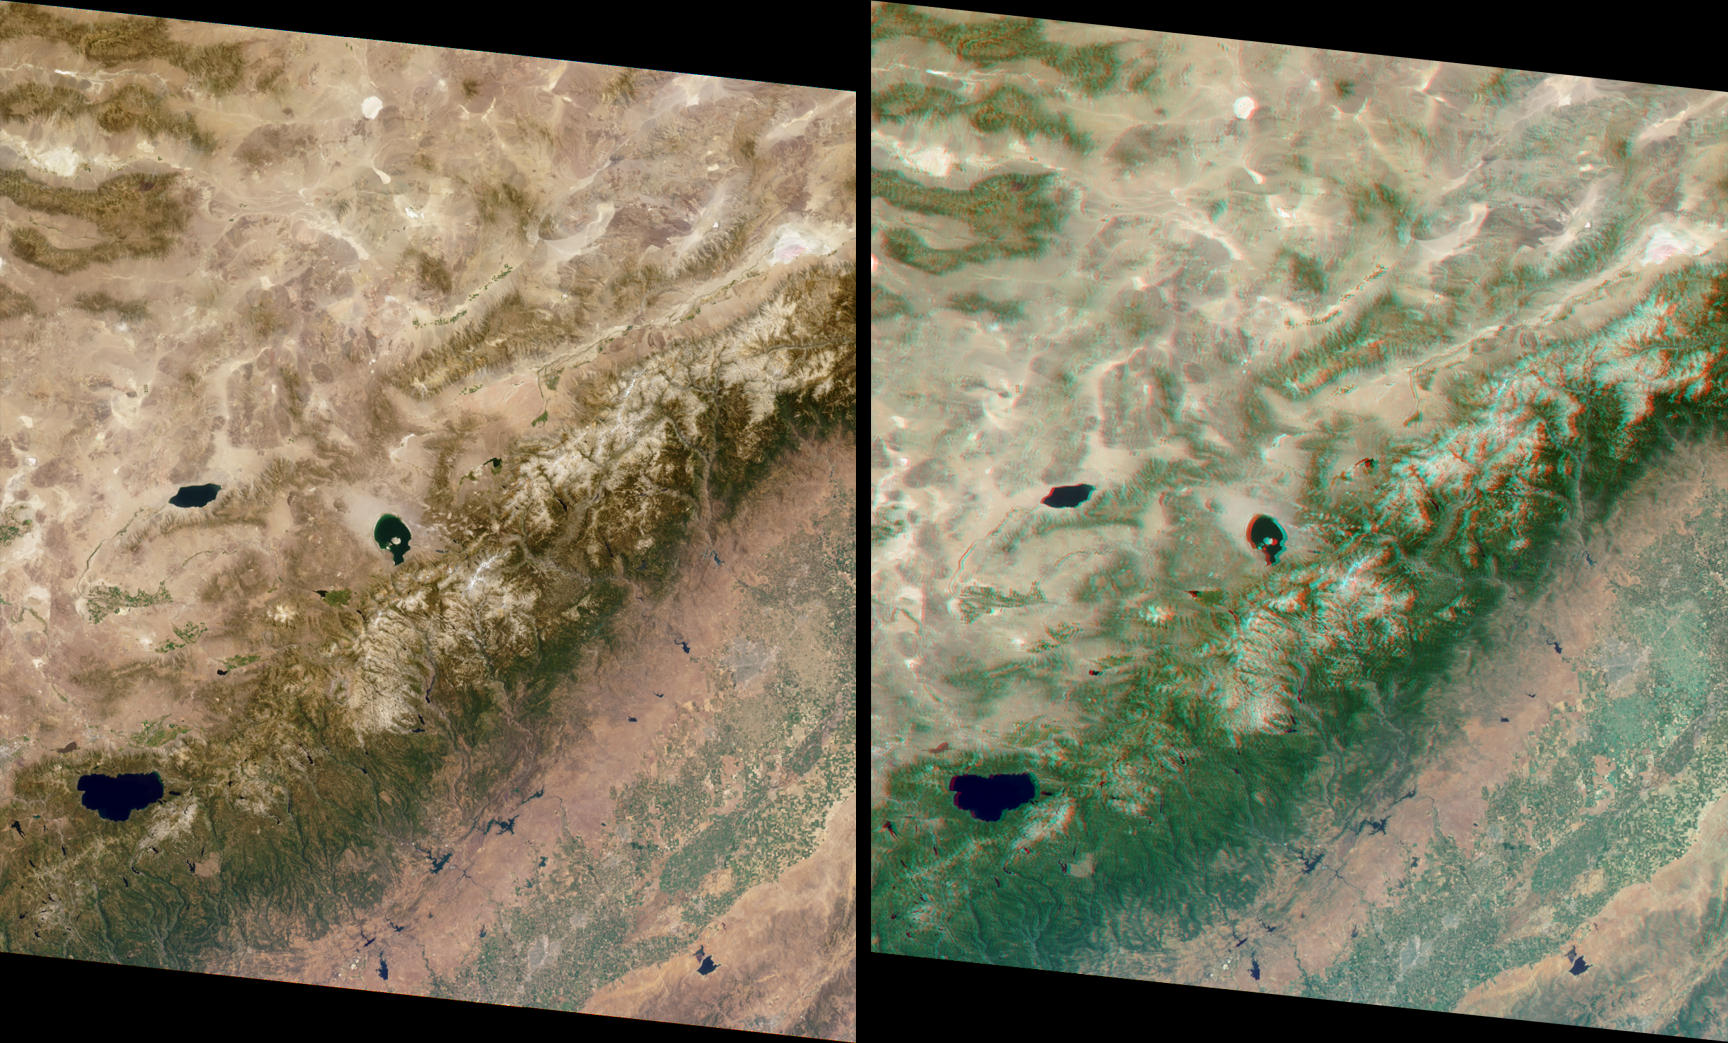

MISR Sees the Sierra Nevadas in Stereo

These MISR images of the Sierra Nevada mountains near the California-Nevada border were acquired on August 12, 2000 during Terra orbit 3472. On the left is an image from the vertical-viewing (nadir) camera. On the right is a stereo “anaglyph” created using the nadir and 45.6-degree forward-viewing cameras, providing a three-dimensional view of the scene when viewed with red/blue glasses. The red filter should be placed over your left eye. To facilitate the stereo viewing, the images have been oriented with north toward the left.

Some prominent features are Mono Lake, in the center of the images; Walker Lake, to its left; and Lake Tahoe, near the lower left. This view of the Sierra Nevadas includes Yosemite, Kings Canyon, and Sequoia National Parks. Mount Whitney, the highest peak in the contiguous 48 states (elev. 14,495 feet), is visible near the righthand edge. Above it (to the east), the Owens Valley shows up prominently between the Sierra Nevada and Inyo ranges.

Precipitation falling as rain or snow on the Sierras feeds numerous rivers flowing southwestward into the San Joaquin Valley. The abundant fields of this productive agricultural area can be seen along the lower right; a large number of reservoirs that supply water for crop irrigation are apparent in the western foothills of the Sierras. Urban areas in the valley appear as gray patches; among the California cities that are visible are Fresno, Merced, and Modesto.

MISR was built and is managed by NASA’s Jet Propulsion Laboratory, Pasadena, CA, for NASA’s Office of Earth Science, Washington, DC. The Terra satellite is managed by NASA’s Goddard Space Flight Center, Greenbelt, MD. JPL is a division of the California Institute of Technology.

Credit: NASA/GSFC/JPL, MISR Team